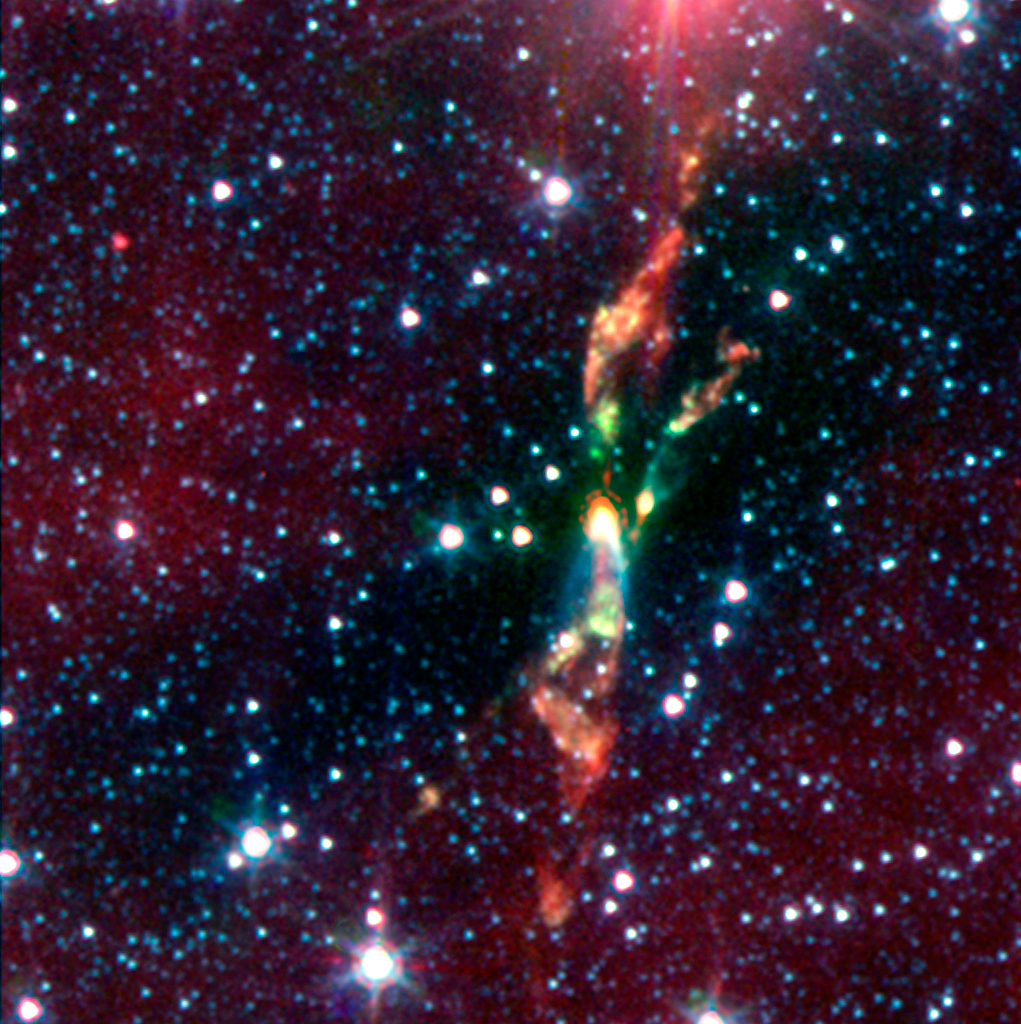

Spitzer Digs Up Hidden Stars: Infrared Image of BHR 71

Two rambunctious young stars are destroying their natal dust cloud with powerful jets of radiation, revealed in an infrared image from NASA's Spitzer Space Telescope. The stars are located approximately 600 light-years away in a cosmic cloud called BHR 71.

IIn infrared light, the baby stars are shown as the bright yellow smudges toward the center. Both of these yellow spots have wisps of green shooting out of them. The green wisps reveal the beginning of a jet. Like a rainbow, the jet begins as green, then transitions to orange, and red toward the end.

Credit: NASA/JPL-Caltech/T. Bourke (Harvard-Smithsonian CfA) & c2d Legacy Team